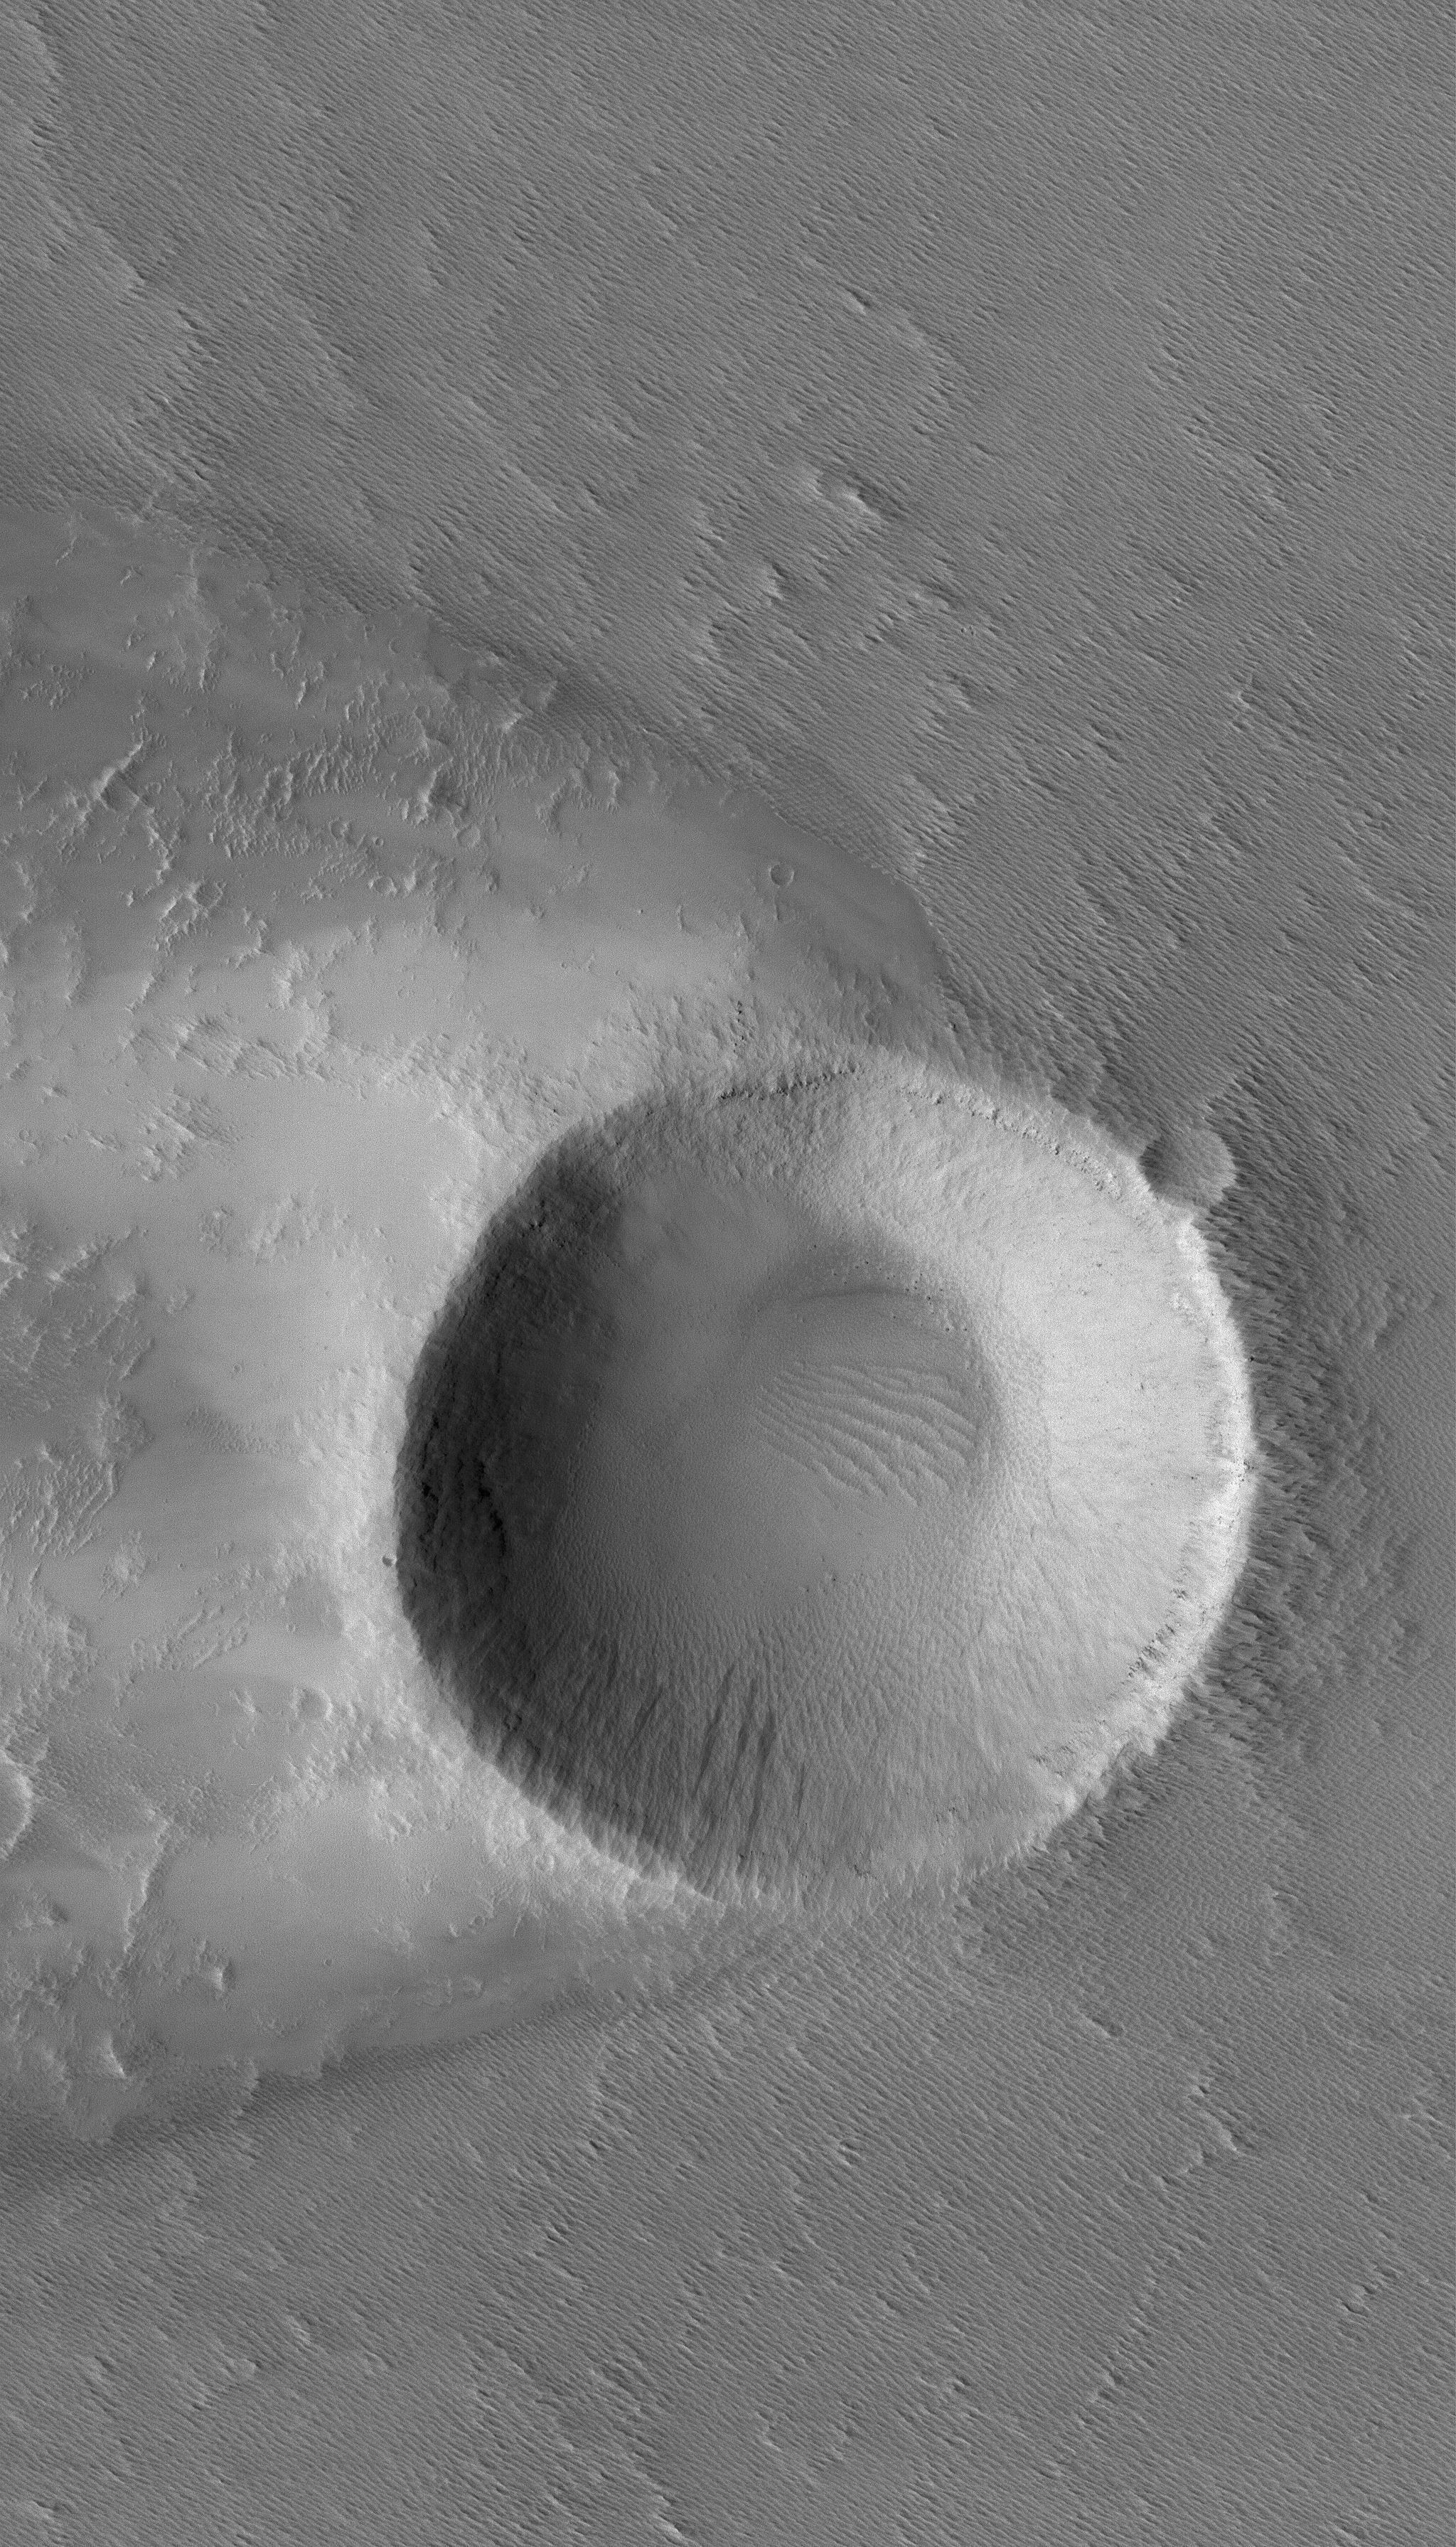

Crater in Daedalia

20 July 2005
This Mars Global Surveyor (MGS) Mars Orbiter Camera (MOC) image shows an impact crater in western Daedalia Planum, around which has developed a wind streak that runs off to the west (left) of the image. The winds responsible for the streak came from the east (right).

Location near: 11.2°S, 139.5°W
Image width: width: ~3 km (~1.9 mi)
Illumination from: upper left
Season: Southern Spring

Credit: NASA/JPL/Malin Space Science Systems